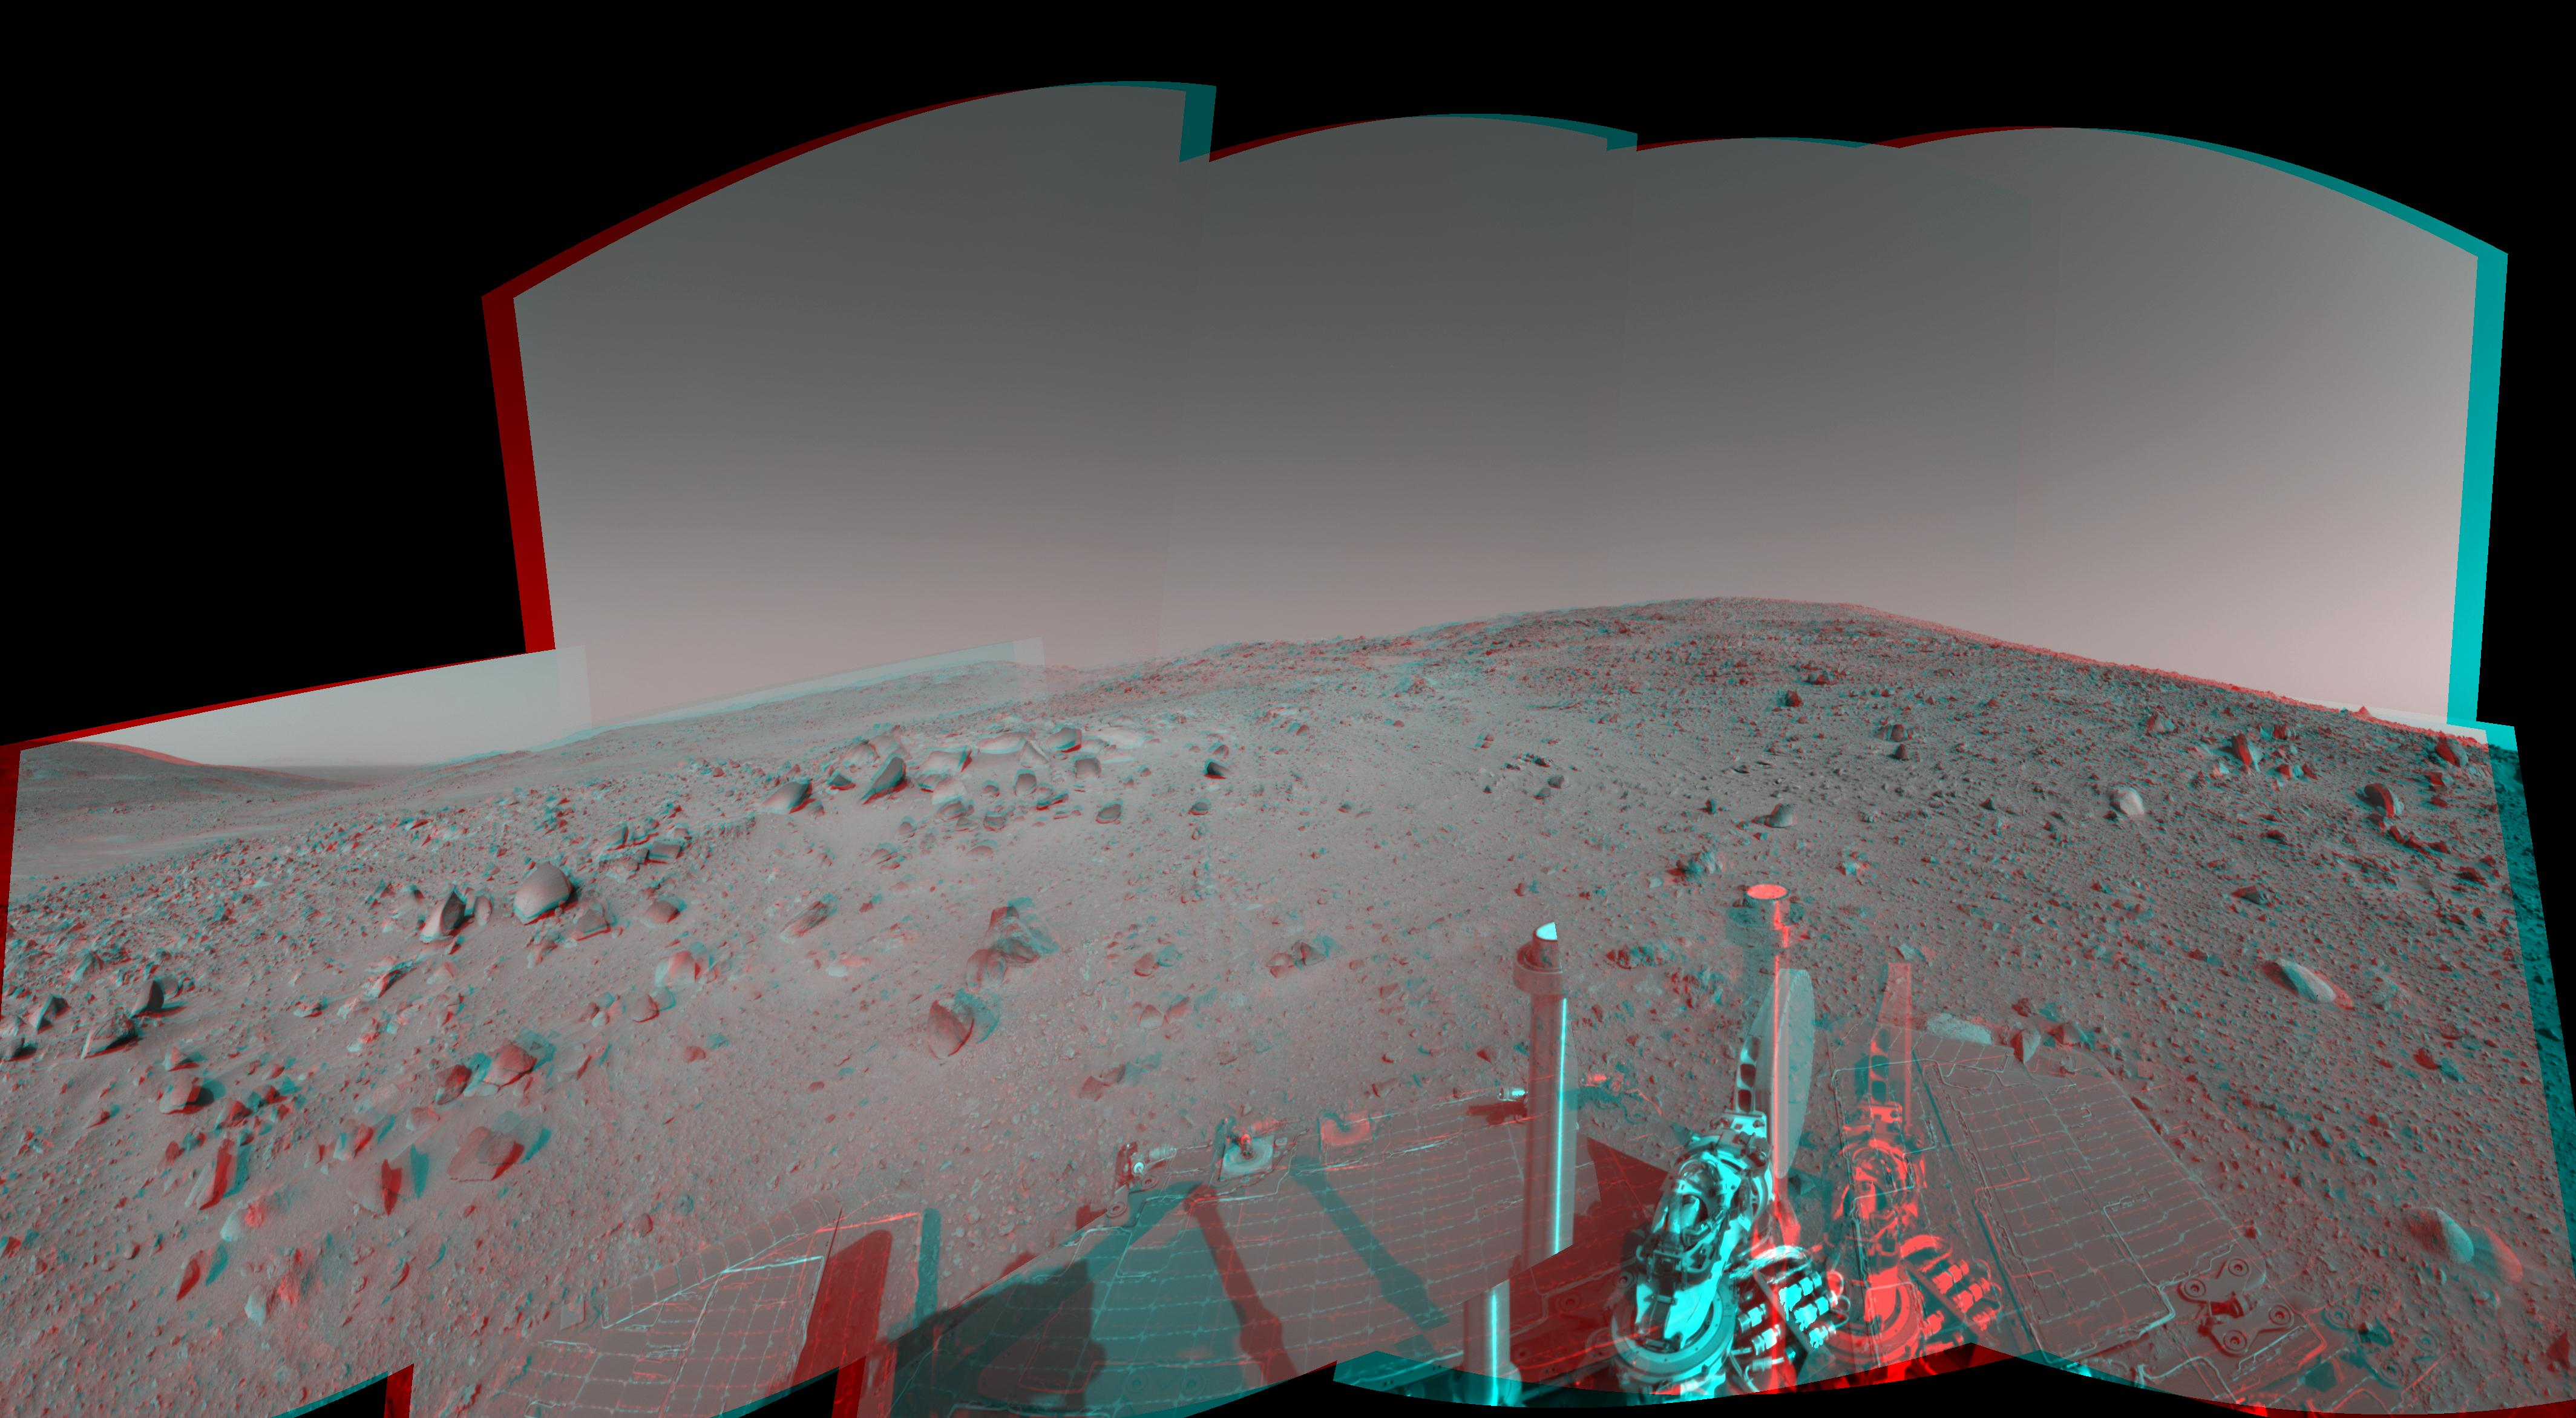

Spirit’s View on Sol 390 (3-D)

Figure 1

NASA’s Mars Exploration Rover Spirit used its navigation camera to capture this view during the rover’s 390th martian day, or sol, (Feb. 6, 2005). The rover advanced about 13 meters (43 feet) driving backwards uphill on that sol. The view is uphill toward “Cumberland Ridge” on “Husband Hill.” It is presented in a cylindrical projection with geometric seam correction.

Figure 1 is the left-eye view of a stereo pair and Figure 2 is the right-eye view of a stereo pair.

Credit: NASA/JPL